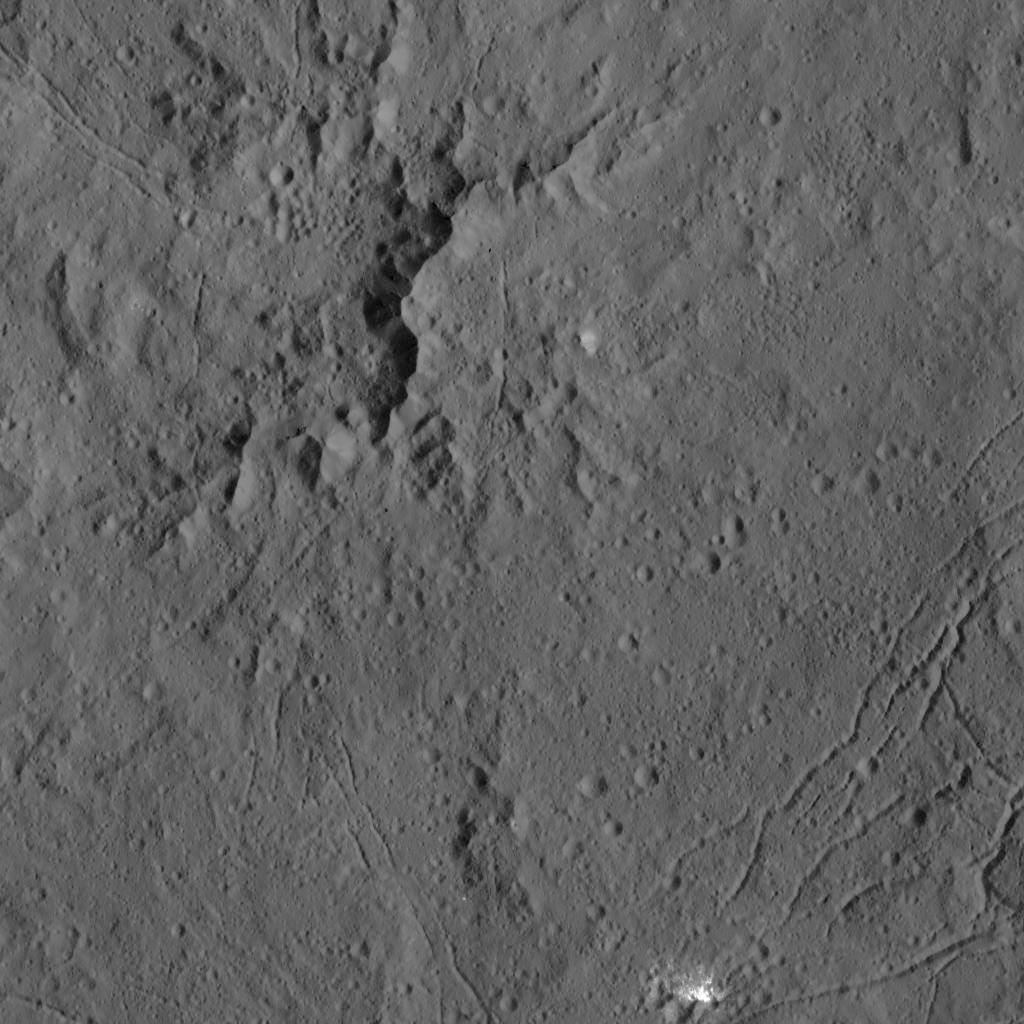

Dawn LAMO Image 13

This view from NASA’s Dawn spacecraft captures the central complex of mountain peaks within Dantu Crater on Ceres. A patch of bright material is visible near lower right.

The image is centered at approximately 23 degrees north latitude, 139 degrees east longitude. Dawn captured the scene on Dec. 21, 2015 from its low-altitude mapping orbit (LAMO), at an approximate altitude of 240 miles (385 kilometers) above Ceres. The image resolution is 120 feet (35 meters) per pixel.

Dawn’s mission is managed by JPL for NASA’s Science Mission Directorate in Washington. Dawn is a project of the directorate’s Discovery Program, managed by NASA’s Marshall Space Flight Center in Huntsville, Alabama. UCLA is responsible for overall Dawn mission science. Orbital ATK, Inc., in Dulles, Virginia, designed and built the spacecraft. The German Aerospace Center, the Max Planck Institute for Solar System Research, the Italian Space Agency and the Italian National Astrophysical Institute are international partners on the mission team.

Credit: NASA/JPL-Caltech/UCLA/MPS/DLR/IDA